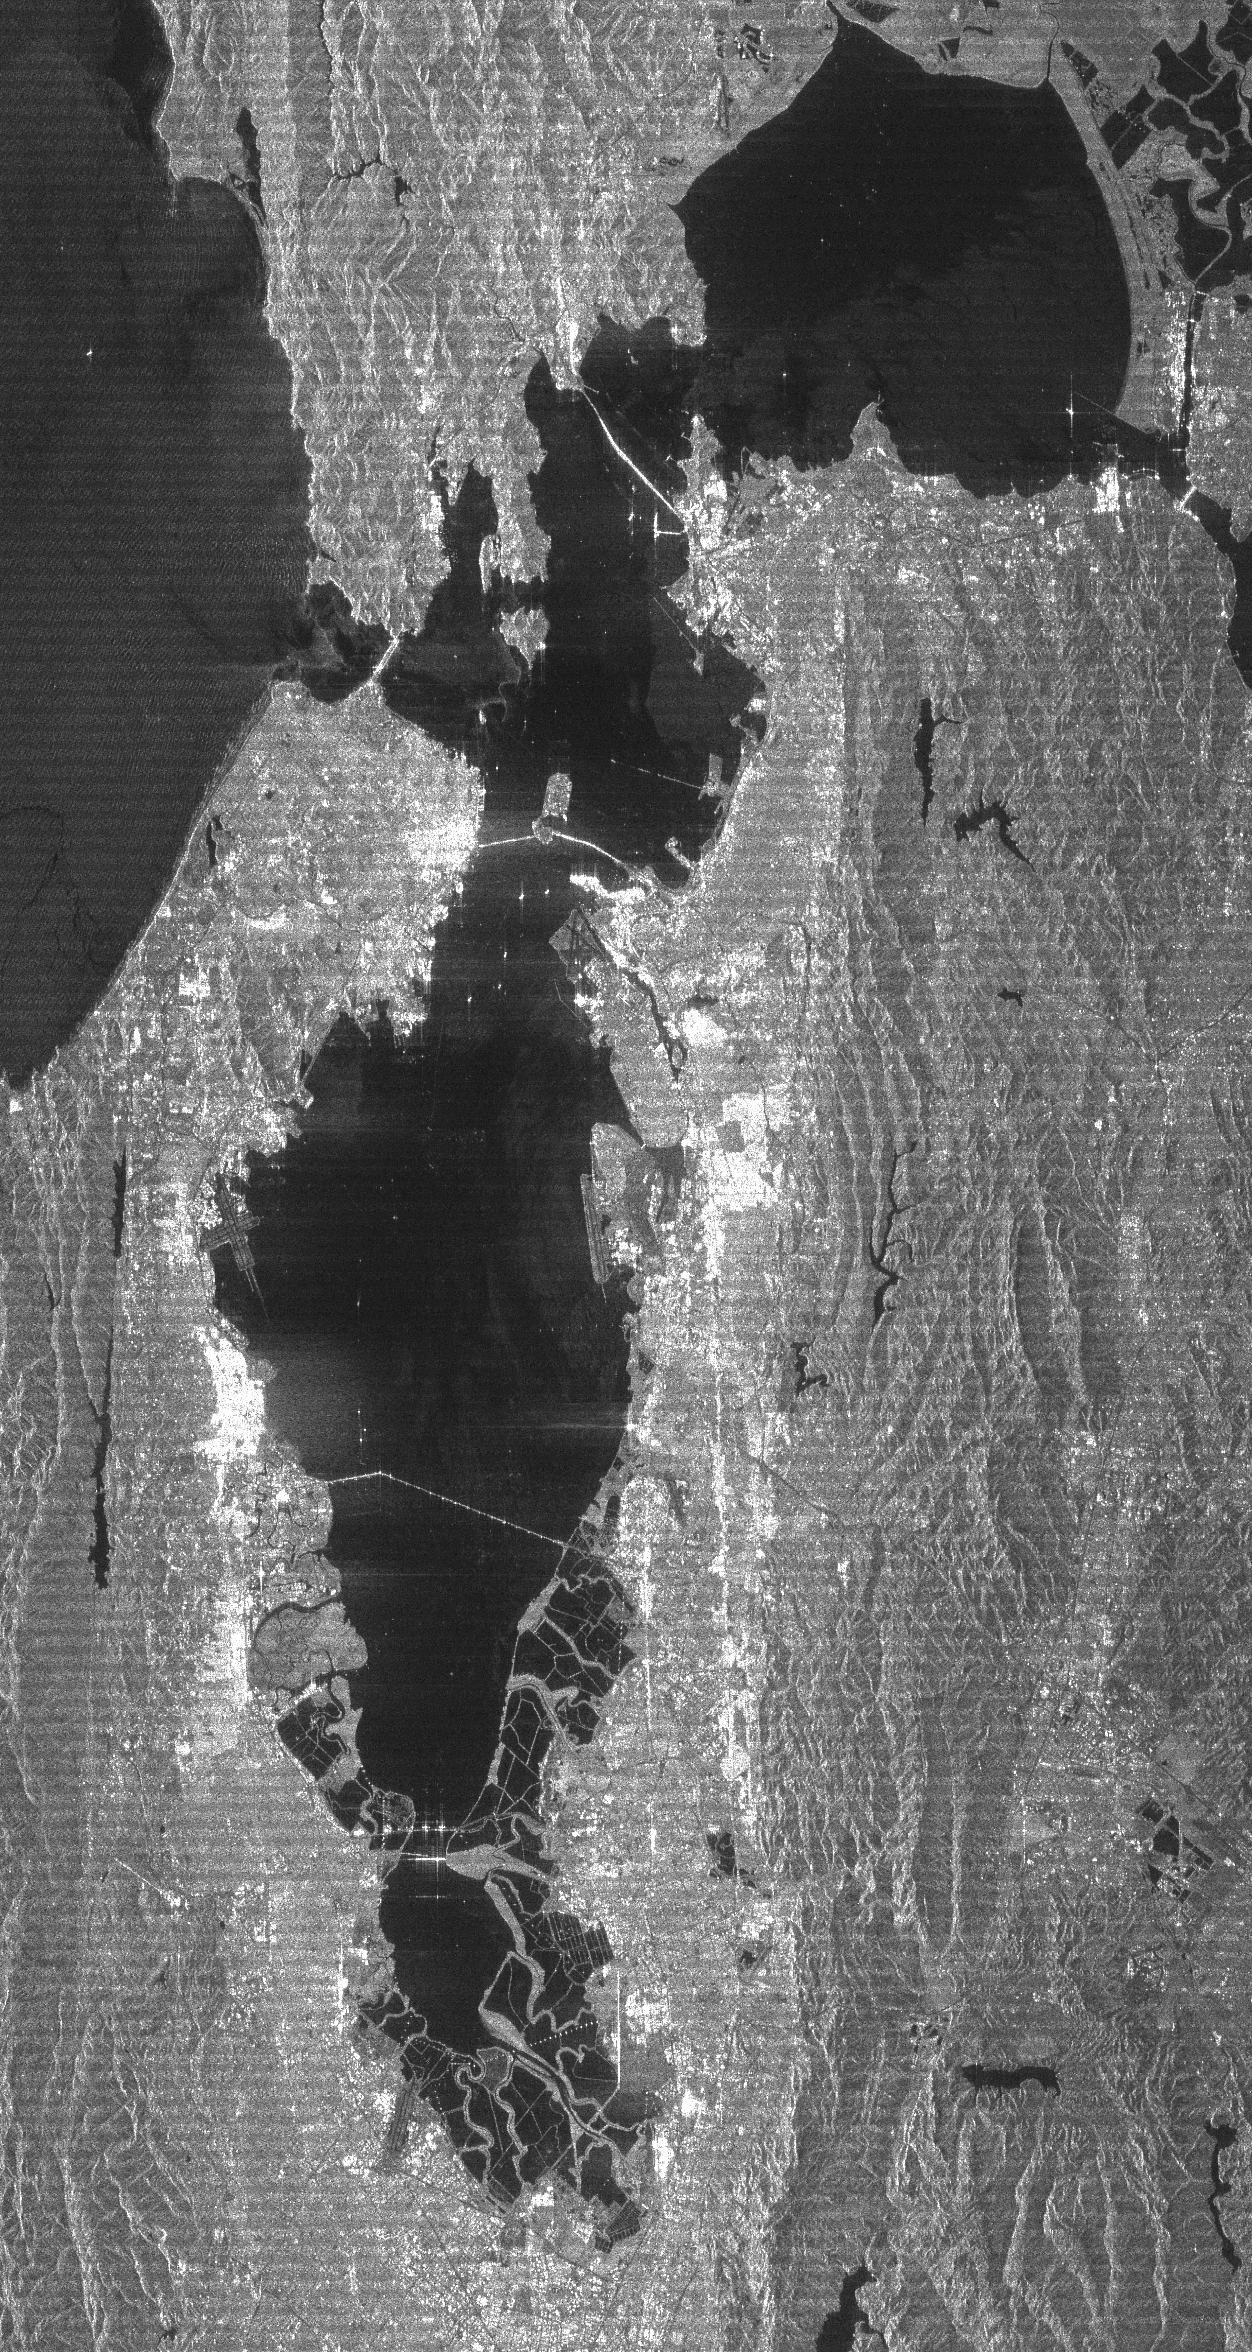

Radar image San Francisco Bay Area, California

The San Francisco Bay Area in California and its surroundings are shown in this radar image from the Shuttle Radar Topography Mission (SRTM). On this image, smooth areas, such as the bay, lakes, roads and airport runways appear dark, while areas with buildings and trees appear bright. Downtown San Francisco is at the center and the city of Oakland is at the right across the San Francisco Bay. Some city areas, such as the South of Market district in San Francisco, appear bright due to the alignment of streets and buildings with respect to the incoming radar beam. Three of the bridges spanning the Bay are seen in this image. The Bay Bridge is in the center and extends from the city of San Francisco to Yerba Buena and Treasure Islands, and from there to Oakland. The Golden Gate Bridge is to the left and extends from San Francisco to Sausalito. The Richmond-San Rafael Bridge is in the upper right and extends from San Rafael to Richmond. Angel Island is the large island east of the Golden Gate Bridge, and lies north of the much smaller Alcatraz Island. The Alameda Naval Air Station is seen just below the Bay Bridge at the center of the image. Two major faults bounding the San Francisco-Oakland urban areas are visible on this image. The San Andreas fault, on the San Francisco peninsula, is seen on the left side of the image. The fault trace is the straight feature filled with linear reservoirs, which appear dark. The Hayward fault is the straight feature on the right side of the image between the urban areas and the hillier terrain to the east.

This radar image was acquired by just one of SRTM’s two antennas and, consequently, does not show topographic data, but only the strength of the radar signal reflected from the ground. This signal, known as radar backscatter, provides insight into the nature of the surface, including its roughness, vegetation cover and urbanization. The overall faint striping pattern in the images is a data processing artifact due to the preliminary nature of this image product. These artifacts will be removed after further data processing.

This image was acquired by the Shuttle Radar Topography Mission (SRTM) aboard the Space Shuttle Endeavour, launched on February 11, 2000. SRTM uses the same radar instrument that comprised the Spaceborne Imaging Radar-C/X-Band Synthetic Aperture Radar (SIR-C/X-SAR) that flew twice on the Space Shuttle Endeavour in 1994. The mission is designed to collect three-dimensional measurements of the Earth’s surface. To collect the 3-D data, engineers added a 60-meter-long (200-foot) mast, installed additional C-band and X-band antennas, and improved tracking and navigation devices. The mission is a cooperative project between the National Aeronautics and Space Administration (NASA), the National Imagery and Mapping Agency (NIMA) of the U.S. Department of Defense (DoD), and the German and Italian Space agencies. It is managed by NASA’s Jet Propulsion Laboratory, Pasadena, CA, for NASA’s Earth Science Enterprise, Washington, DC.

Size: 38 km (24 miles) by 71 km (44 miles)
Location: 37.7 deg. North lat., 122.2 deg. West lon.
Orientation: North to the upper right
Original Data Resolution: 30 meters (99 feet)
Date Acquired: February 16, 2000

Credit: NASA/JPL/NIMA